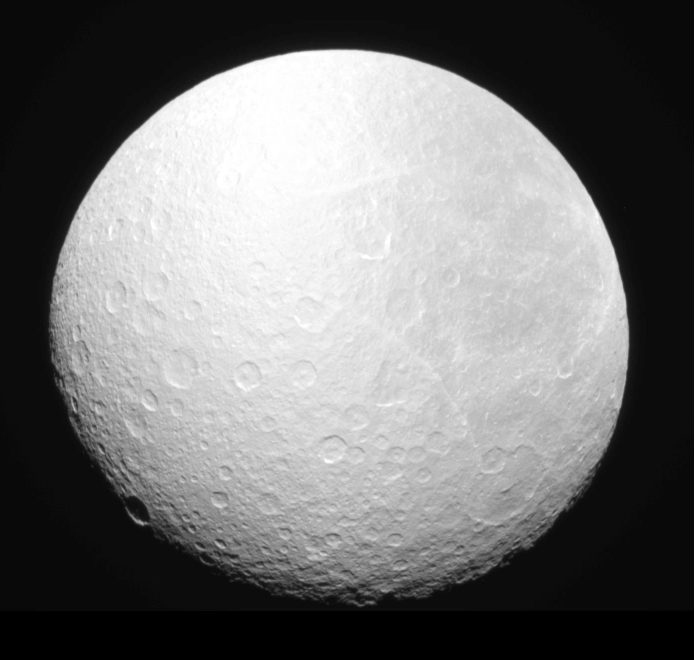

Darkness Falls on Rhea

The Cassini spacecraft’s narrow-angle camera captured Saturn’s moon Rhea as it gradually slipped into the planet’s shadow—an event known as “ingress” —on Aug. 19, 2008.

Seventeen consecutive clear-filter images are in this movie showing an eclipse ingress across the Saturn-facing hemisphere of Rhea. Because sunlight still penetrates the planet’s upper atmosphere and the sun has a finite size, the shadow of Saturn cast onto Rhea does not form a sharp line.

North on Saturn and Rhea is up in these images. The shadow moves from the upper left to lower right (northwest to southeast) because the moon’s orbital plane around Saturn is inclined relative to the path, called the ecliptic, that the sun takes around the moon as viewed from its surface.

With Saturn approaching its August 2009 equinox in its orbit around the sun, the motion of the planet’s shadow during future eclipses will trend more towards west-to-east (left-to-right) on ingress. After 2009, the trend will reverse, and the motion of Saturn’s shadow will become more southwest-to-northeast, until the inclination of the orbital plane (relative to the ecliptic) becomes so large that Saturn’s shadow no longer intersects with the orbits of moons such as Rhea and eclipse “season” ends.

The first frame of the movie displays Rhea’s hemispherical albedo (brightness) dichotomy. The left half of the moon, its leading hemisphere, is remarkably brighter than the right half, its trailing hemisphere. Saturn’s E-ring particles, which have their origins in the famous jets of the small moon Enceladus, preferentially impact Rhea’s leading hemisphere, churning up its surface and enhancing its . Saturn’s extremely tenuous E ring is so expansive that at least 11 moons orbit within it.

These images were acquired by NASA’s Cassini spacecraft at a solar phase, or sun-Rhea-spacecraft, angle of about 28 degrees at a distance of approximately 450,000 kilometers (280,000 miles). Image scale is around 2.7 kilometers (1.7 miles) per pixel.

The Cassini-Huygens mission is a cooperative project of NASA, the European Space Agency and the Italian Space Agency. The Jet Propulsion Laboratory, a division of the California Institute of Technology in Pasadena, manages the mission for NASA’s Science Mission Directorate, Washington, D.C. The Cassini orbiter and its two onboard cameras were designed, developed and assembled at JPL. The imaging operations center is based at the Space Science Institute in Boulder, Colo.

Credit: NASA/JPL/Space Science Institute